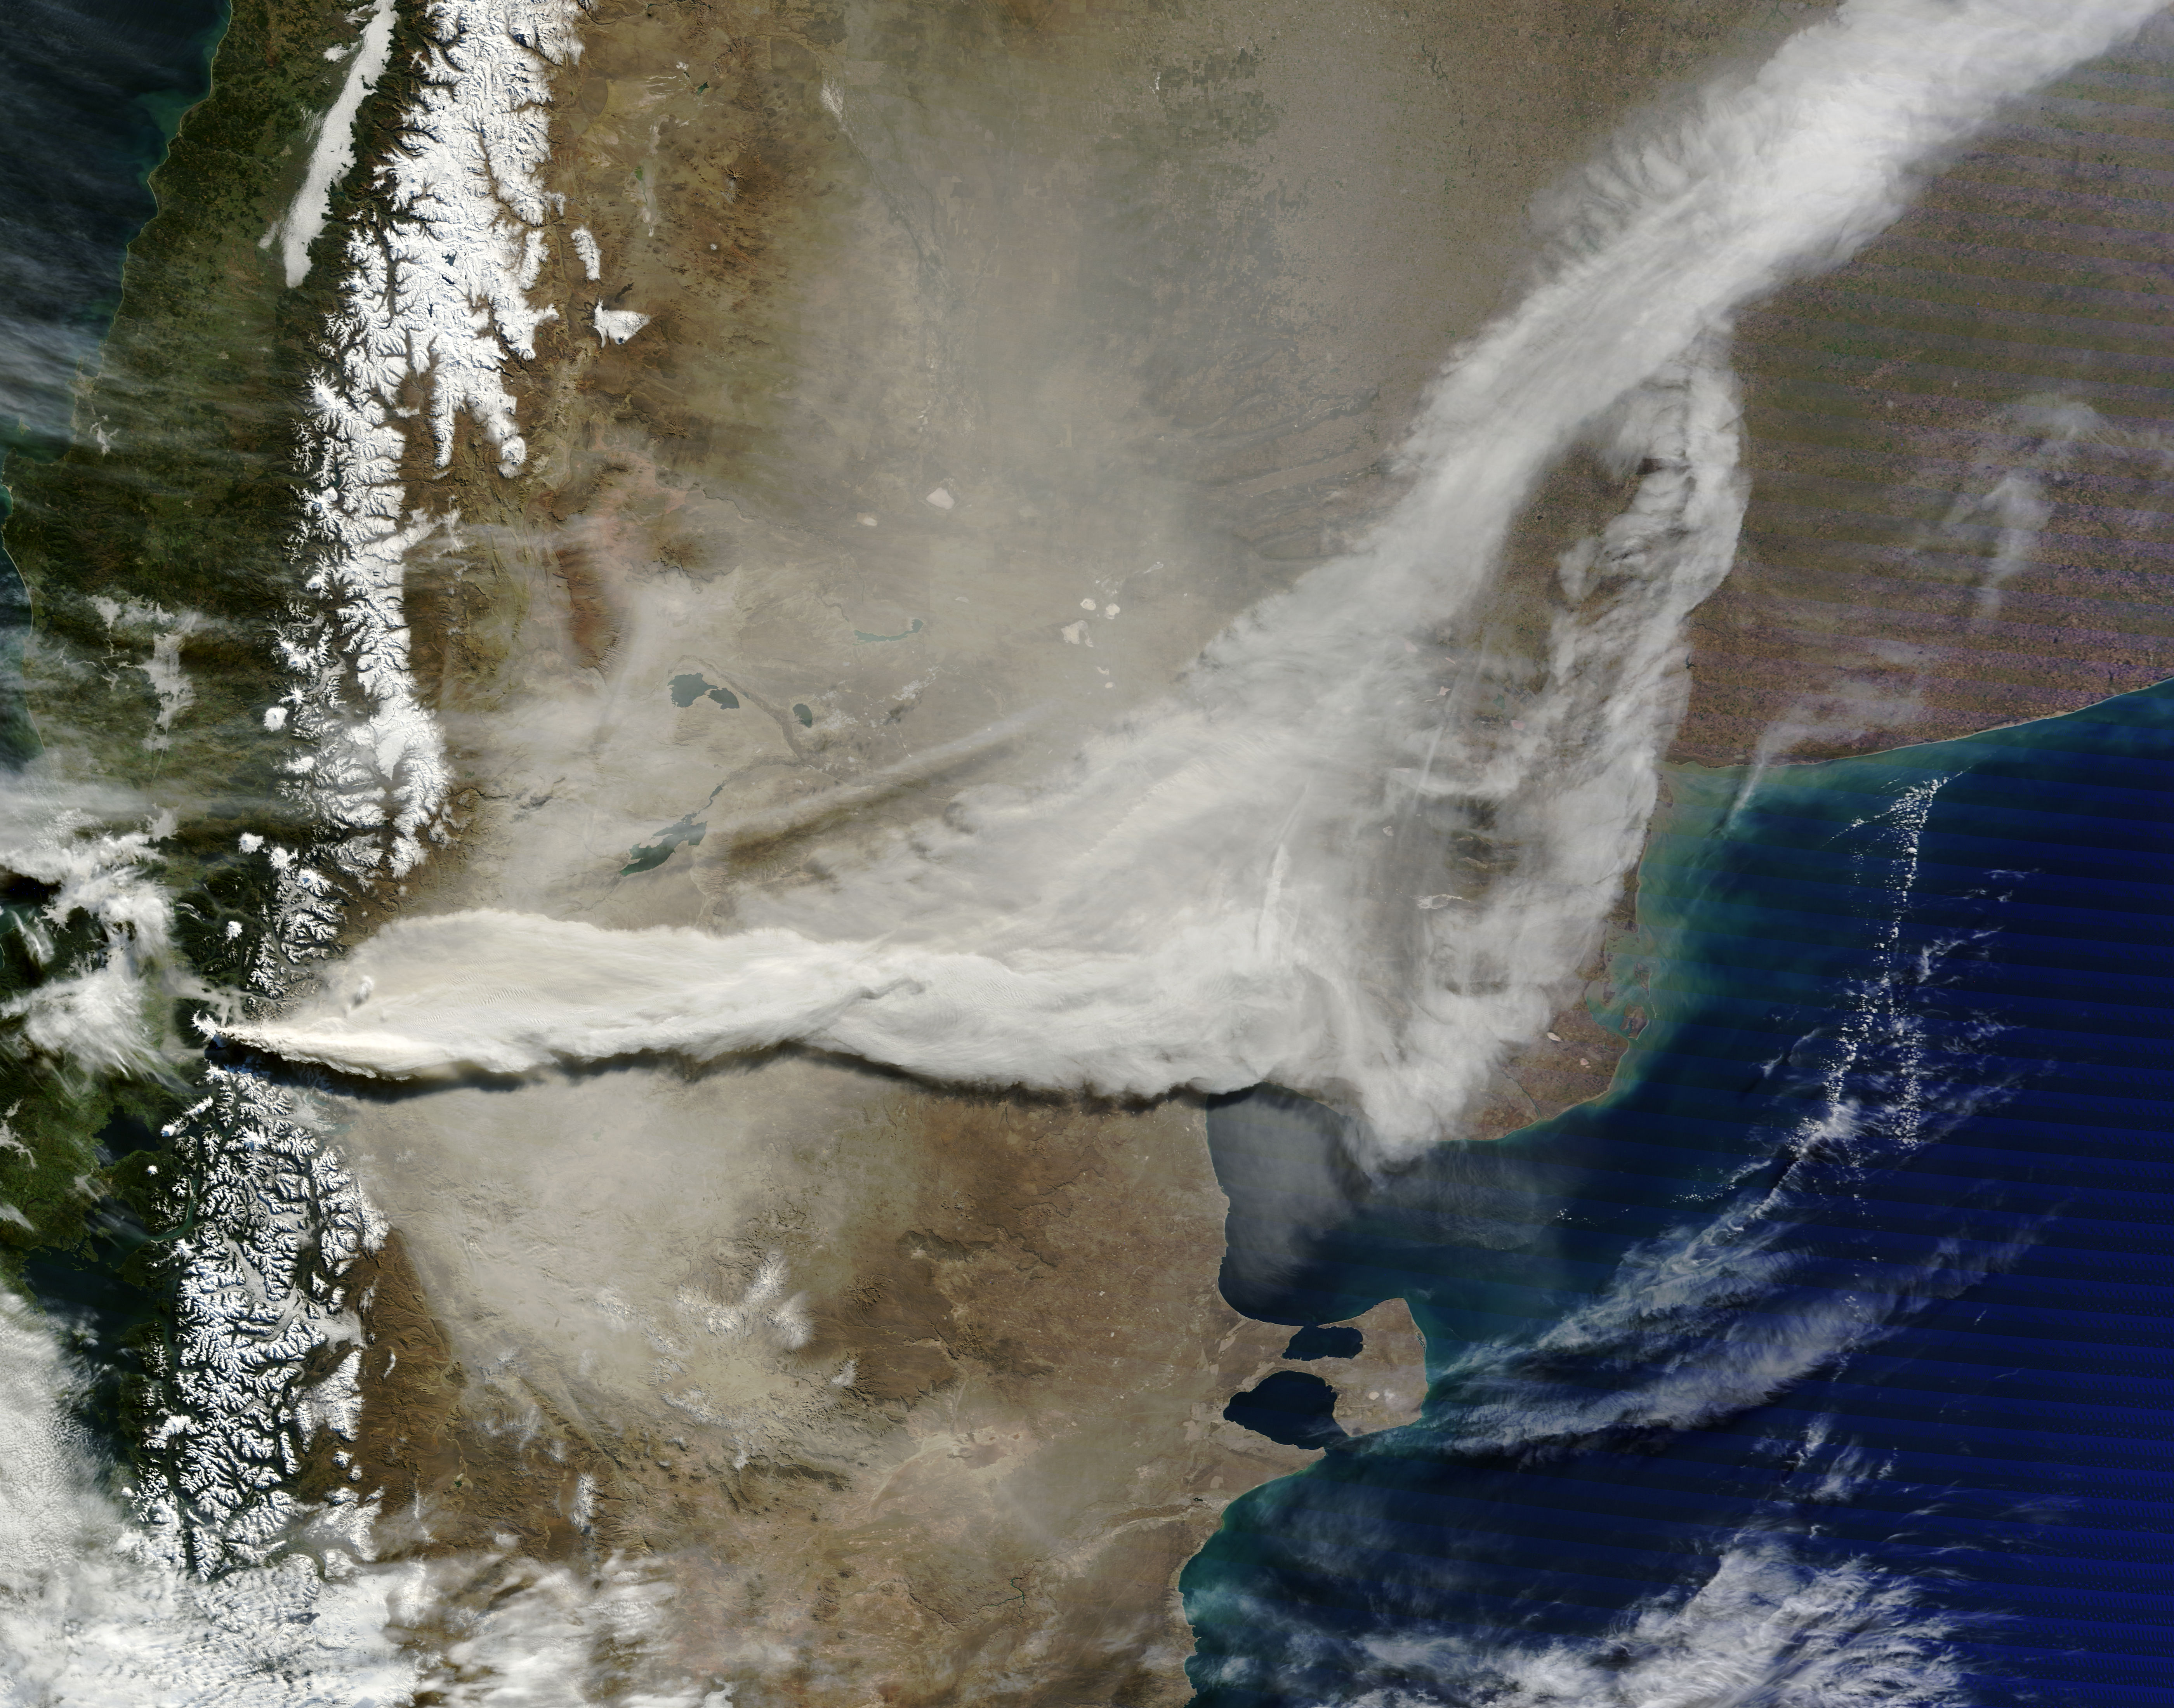

Volcano Plume Continues Blowing East Over Argentina to Atlantic Ocean

June 13, 2011 The MODIS instrument on NASA's Terra satellite captured this visible image of the ash plume from the eruption of the Puyehue-Cordón Caulle volcano, Chile on June 13 at 14:35 UTC (10:35 a.m. EDT). The wind shifted from the day before and was now blowing from the west and southwest, pushing the plume east and northeast. Note the snow on the Andes Mountain rage.

Credit: NASA Goddard/MODIS Rapid Response, Jeff Schmaltz/Text: NASA/Rob Gutro